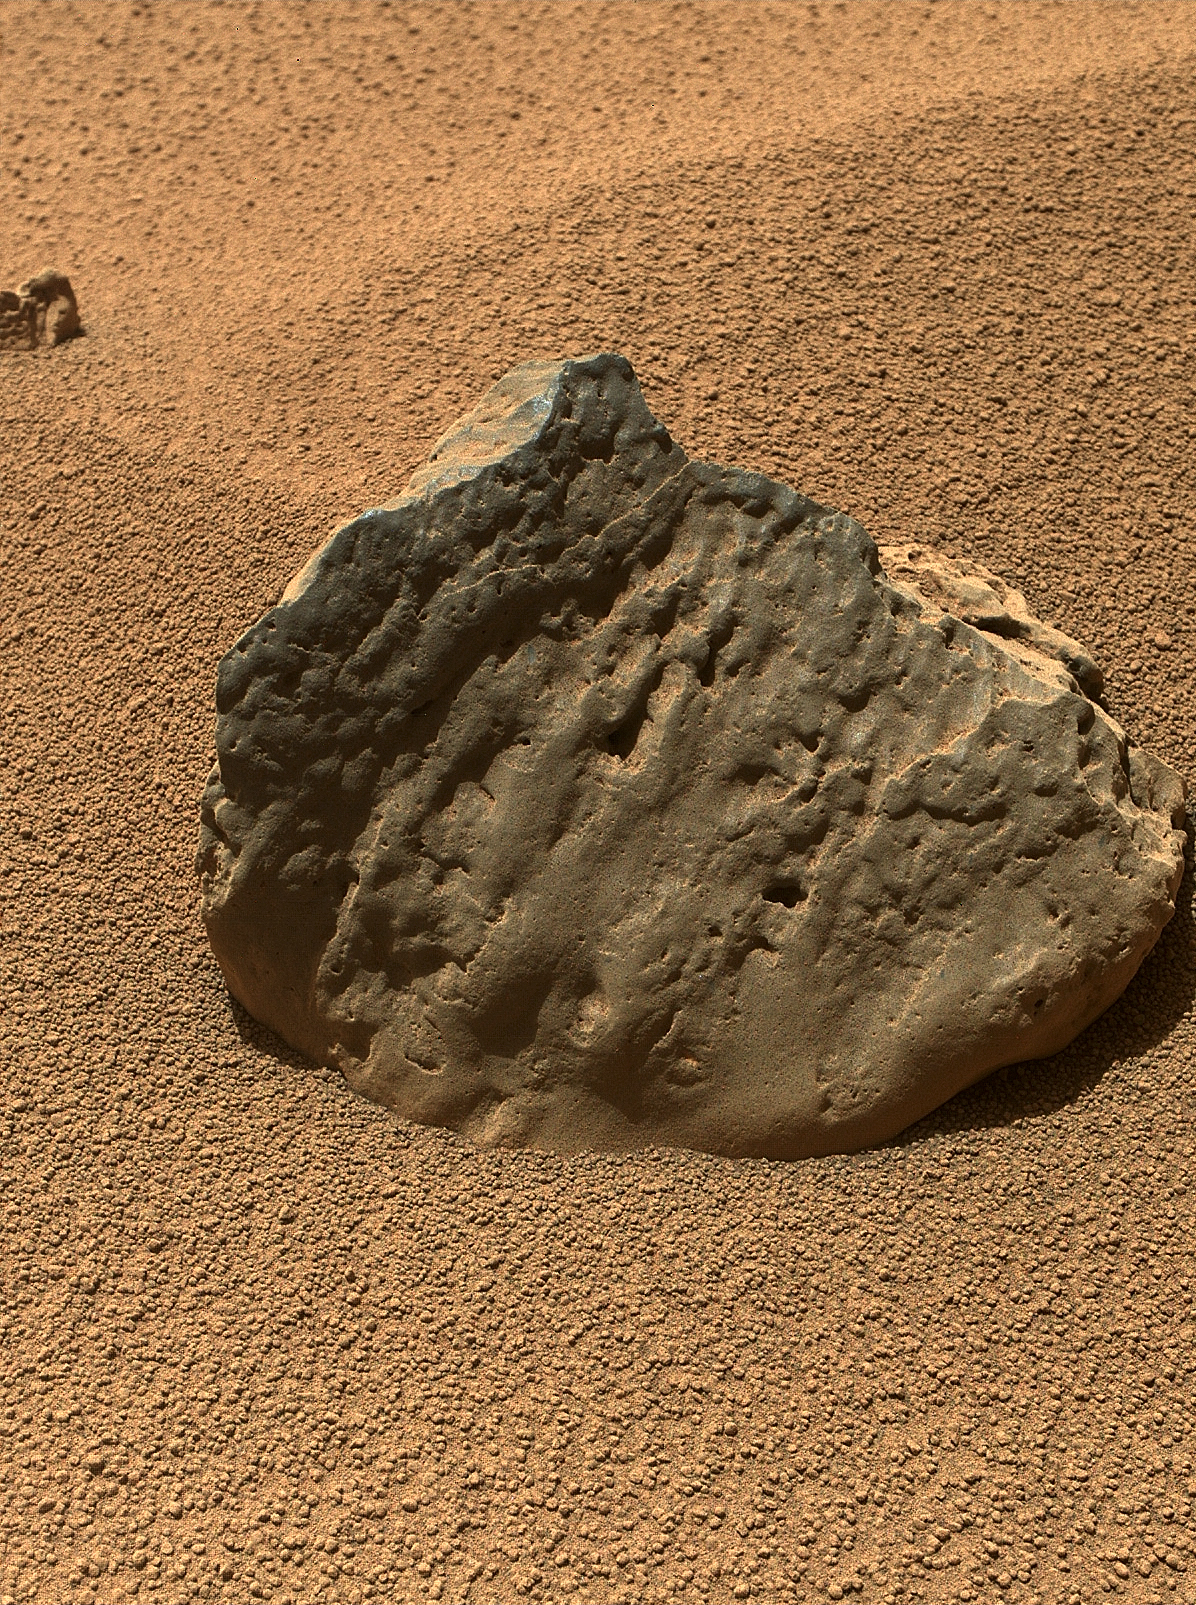

Rock ‘Et-Then’ Near Curiosity, Sol 82

The Mars Hand Lens Imager (MAHLI) on the arm of NASA’s Mars rover Curiosity took this image of a rock called “Et-Then” during the mission’s 82nd sol, or Martian day (Oct. 29, 2012.)

The rock’s informal name comes from the name of an island in Great Slave Lake, Northwest Territories, Canada.

MAHLI viewed the rock from a distance of about 15.8 inches (40 centimeters). The image covers an area about 9.5 inches by 7 inches (24 centimeters by 18 centimeters). “Et-Then” is located near the rover’s front left wheel, where the rover has been stationed while scooping soil at the site called “Rocknest.”

This is one of three images acquired by MAHLI from slightly different positions so that a three-dimensional information could be used to plan possible future examination of the rock.

JPL manages the Mars Science Laboratory/Curiosity for NASA’s Science Mission Directorate in Washington. The rover was designed, developed and assembled at JPL, a division of the California Institute of Technology in Pasadena.

Credit: NASA/JPL-Caltech/MSSS